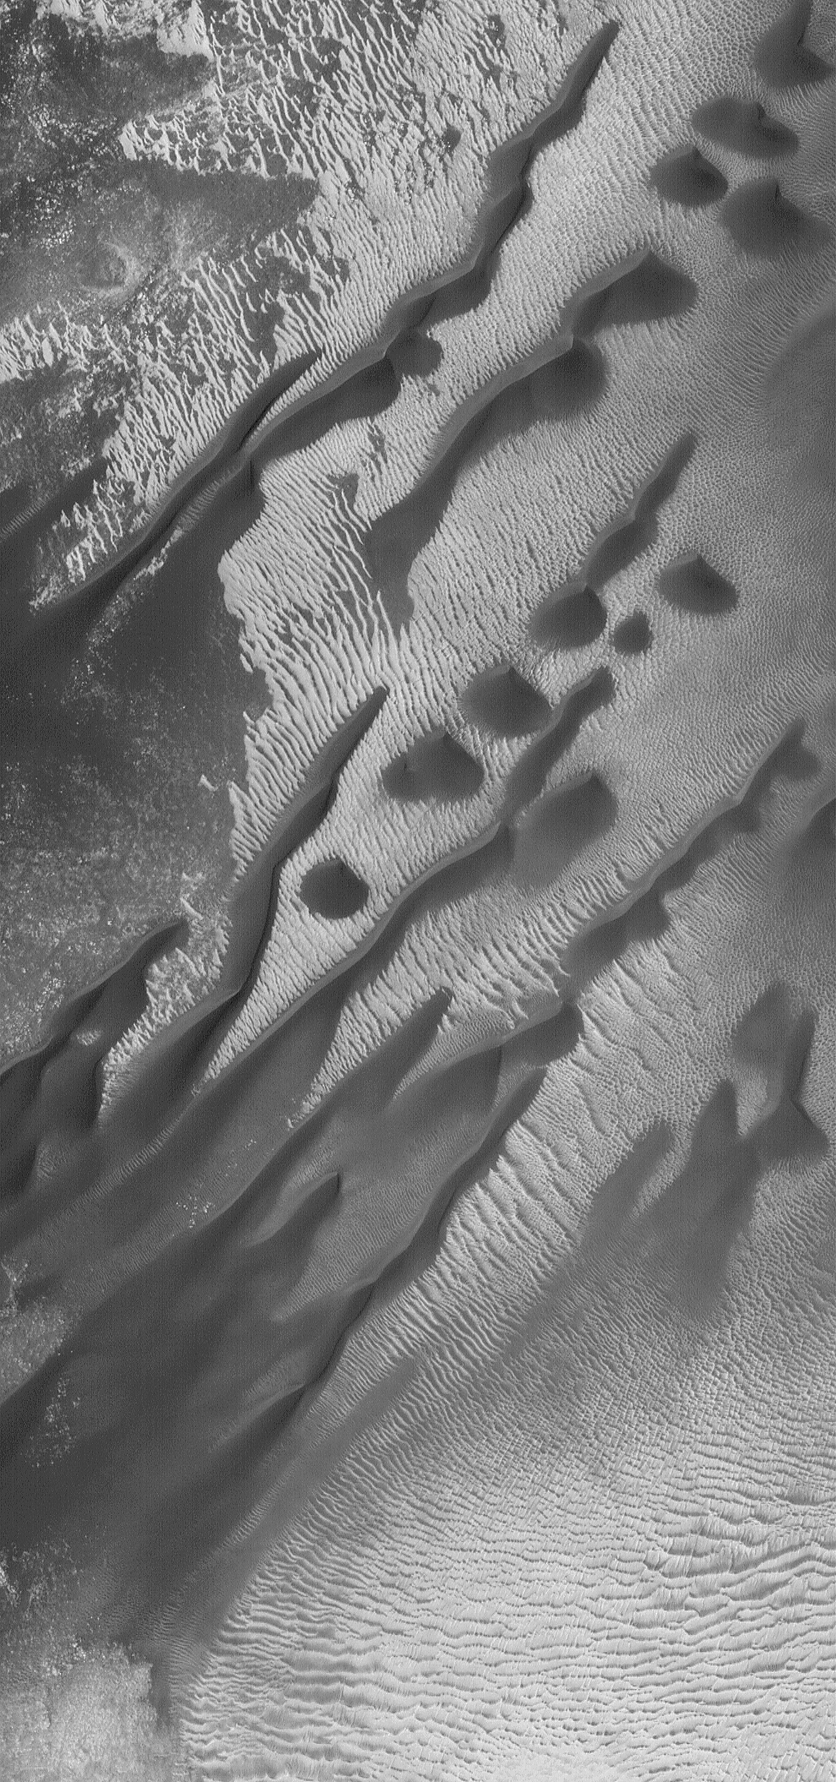

Windblown Dunes

18 June 2004
This Mars Global Surveyor (MGS) Mars Orbiter Camera (MOC) image shows barchan and linear dunes that seem to have grown from the coalescence of barchans in a crater in the Noachis Terra region. The winds responsible for these dunes blow from the lower left (southwest). The image occurs near 46.0°S, 323.6°W, and covers an area about 3 km (1.9 mi) wide. Sunlight illuminates the scene from the upper left.

Credit: NASA/JPL/Malin Space Science Systems